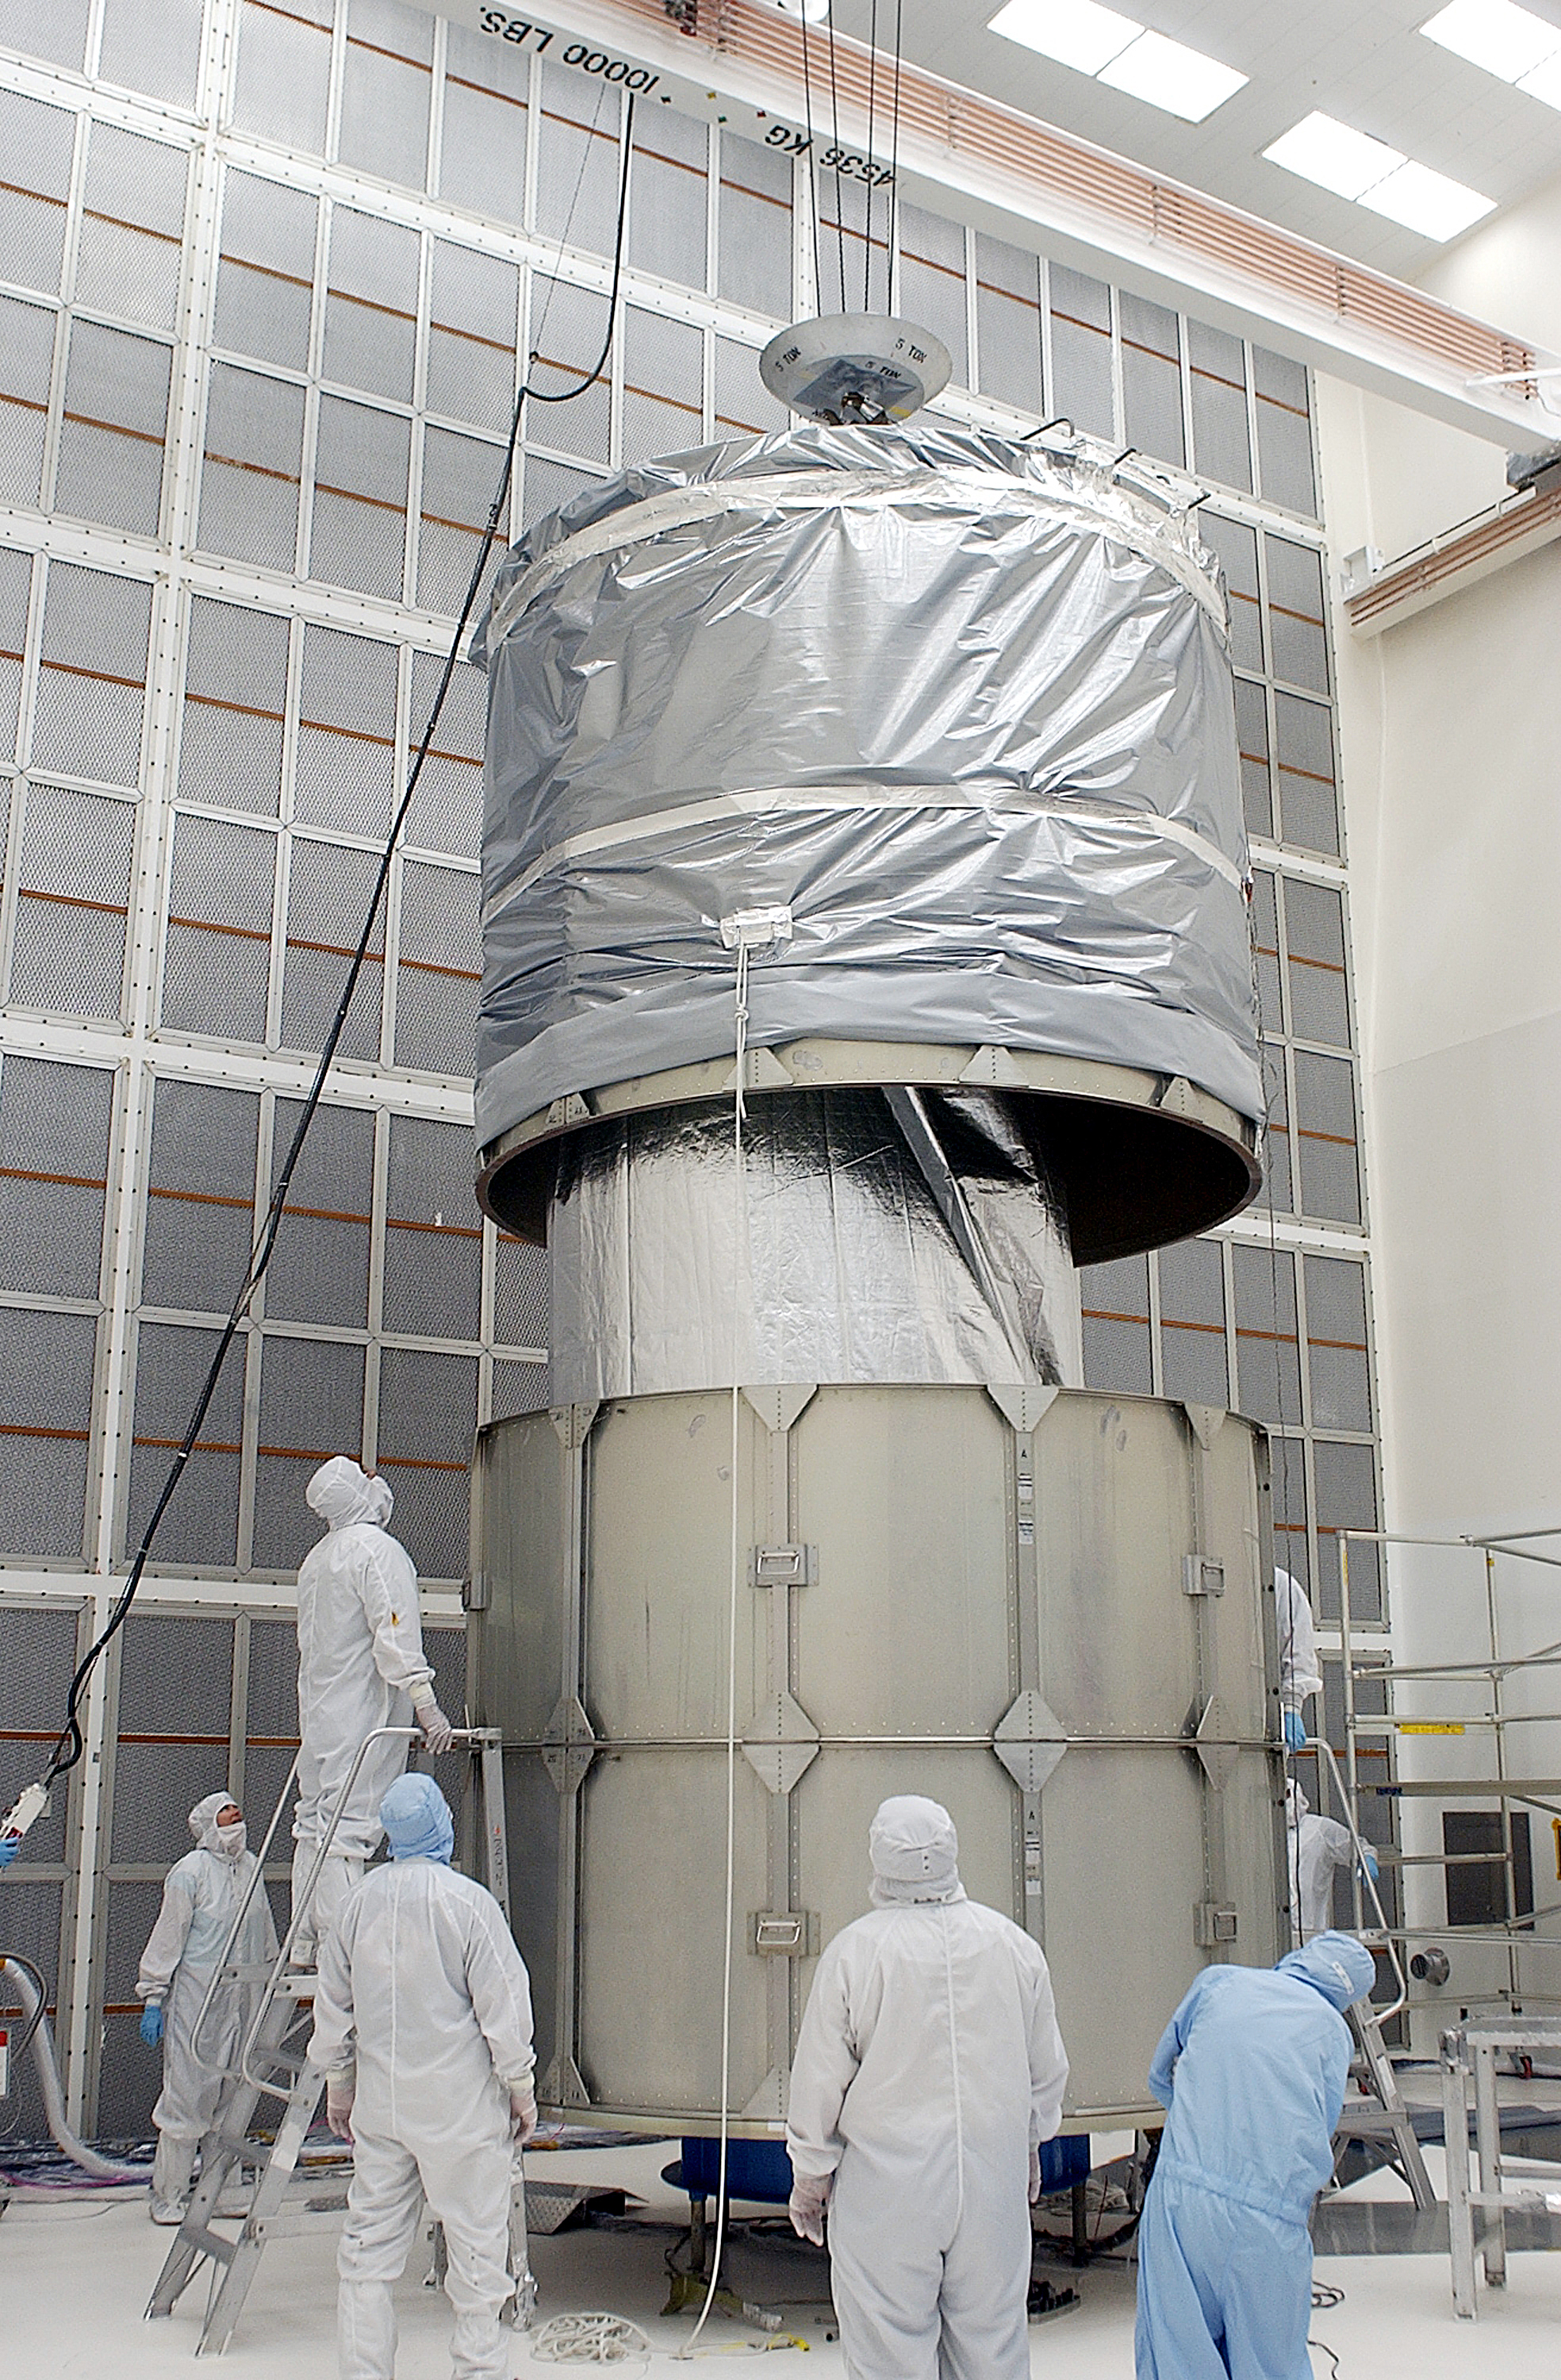

Canister

The Spitzer Space Telescope is placed in its payload canister for transfer to the launch pad before its aborted earlier launch. Spitzer was later moved back off its rocket and subsequently launched on a different vehicle on August 25, 2003.

Credit: NASA/KSC